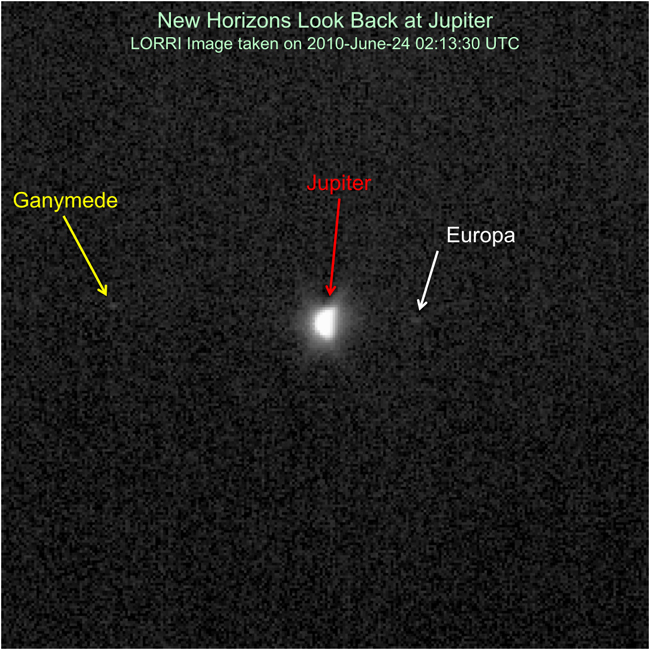

LORRI Looks Back

New Horizons had an exciting flyby encounter with Jupiter in early 2007, and the spacecraft has been rapidly moving away from the giant planet ever since. The New Horizons team looked back at Jupiter during Annual Checkout (ACO)-4 to test the Long Range Reconnaissance Imager (LORRI)’s ability to image targets close, in angle, to the Sun. This image was taken on June 24, 2010, when New Horizons was 16.3 astronomical units (about 1.5 billion miles) from Jupiter, at a spacecraft-Sun-planet angle of only 17 degrees. Looking like Earth’s moon at a quarter phase, Jupiter is clearly resolved, with an apparent diameter of nearly 12 LORRI pixels. LORRI also picks up the moons Ganymede and Europa, even though the exposure time was only nine milliseconds and these Galilean satellites are extremely faint in comparison to Jupiter.

Credit: NASA/Johns Hopkins University Applied Physics Laboratory/Southwest Research Institute